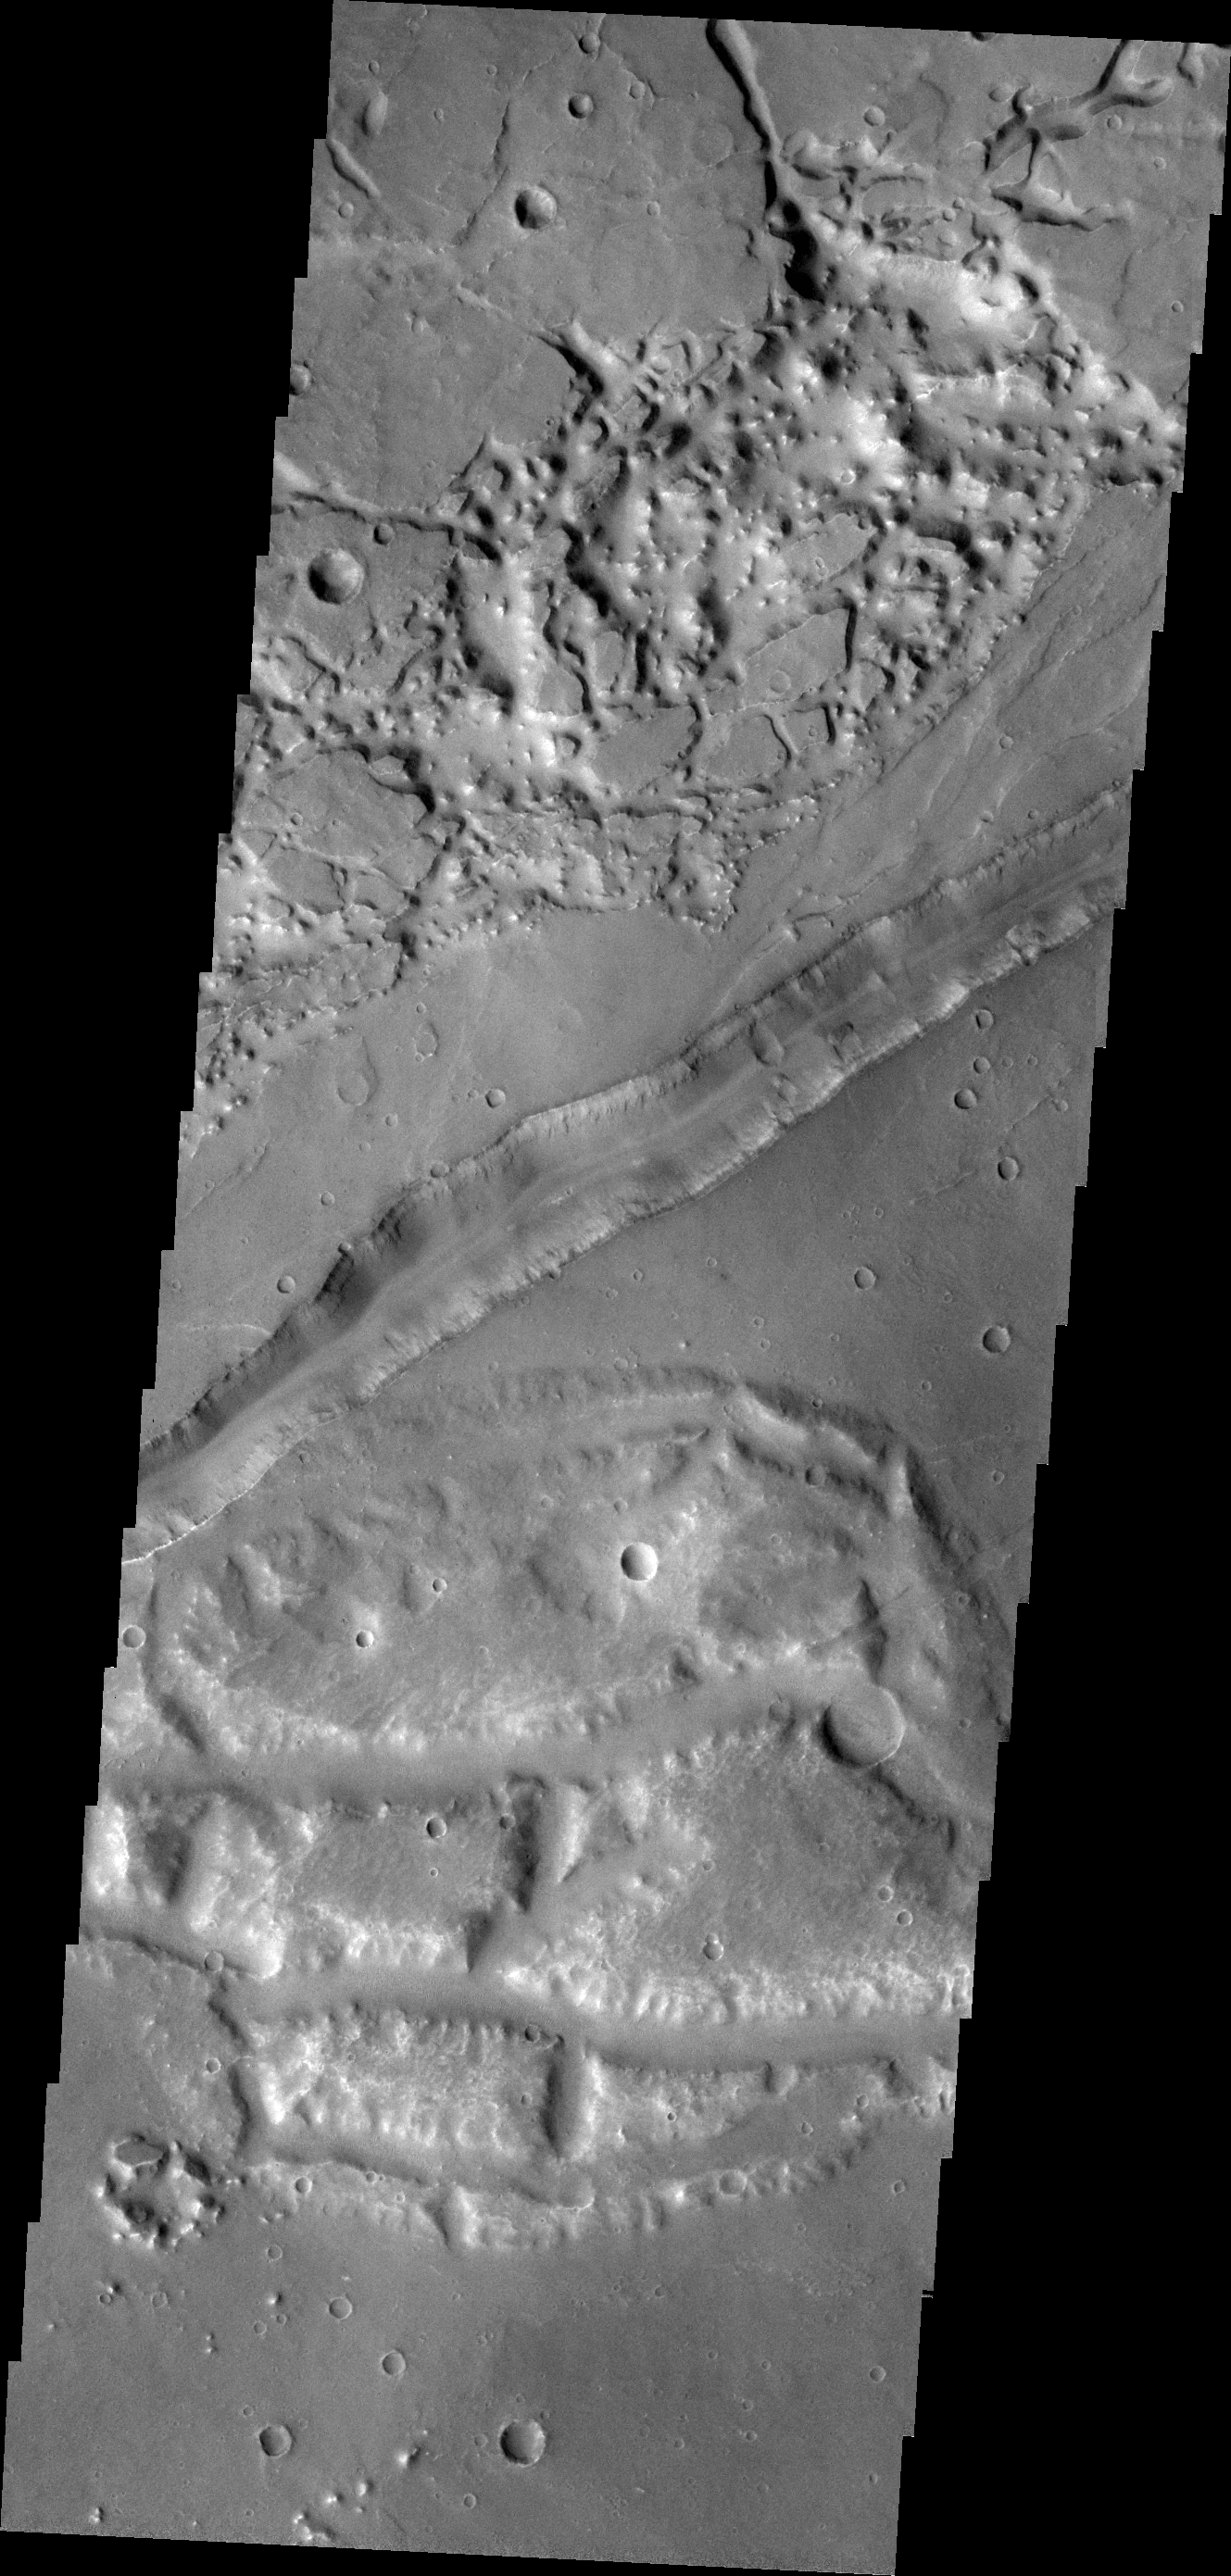

Fracture

The large fracture in this VIS image is located on the margin of Aurorae Chaos.

Credit: NASA/JPL-Caltech/ASU